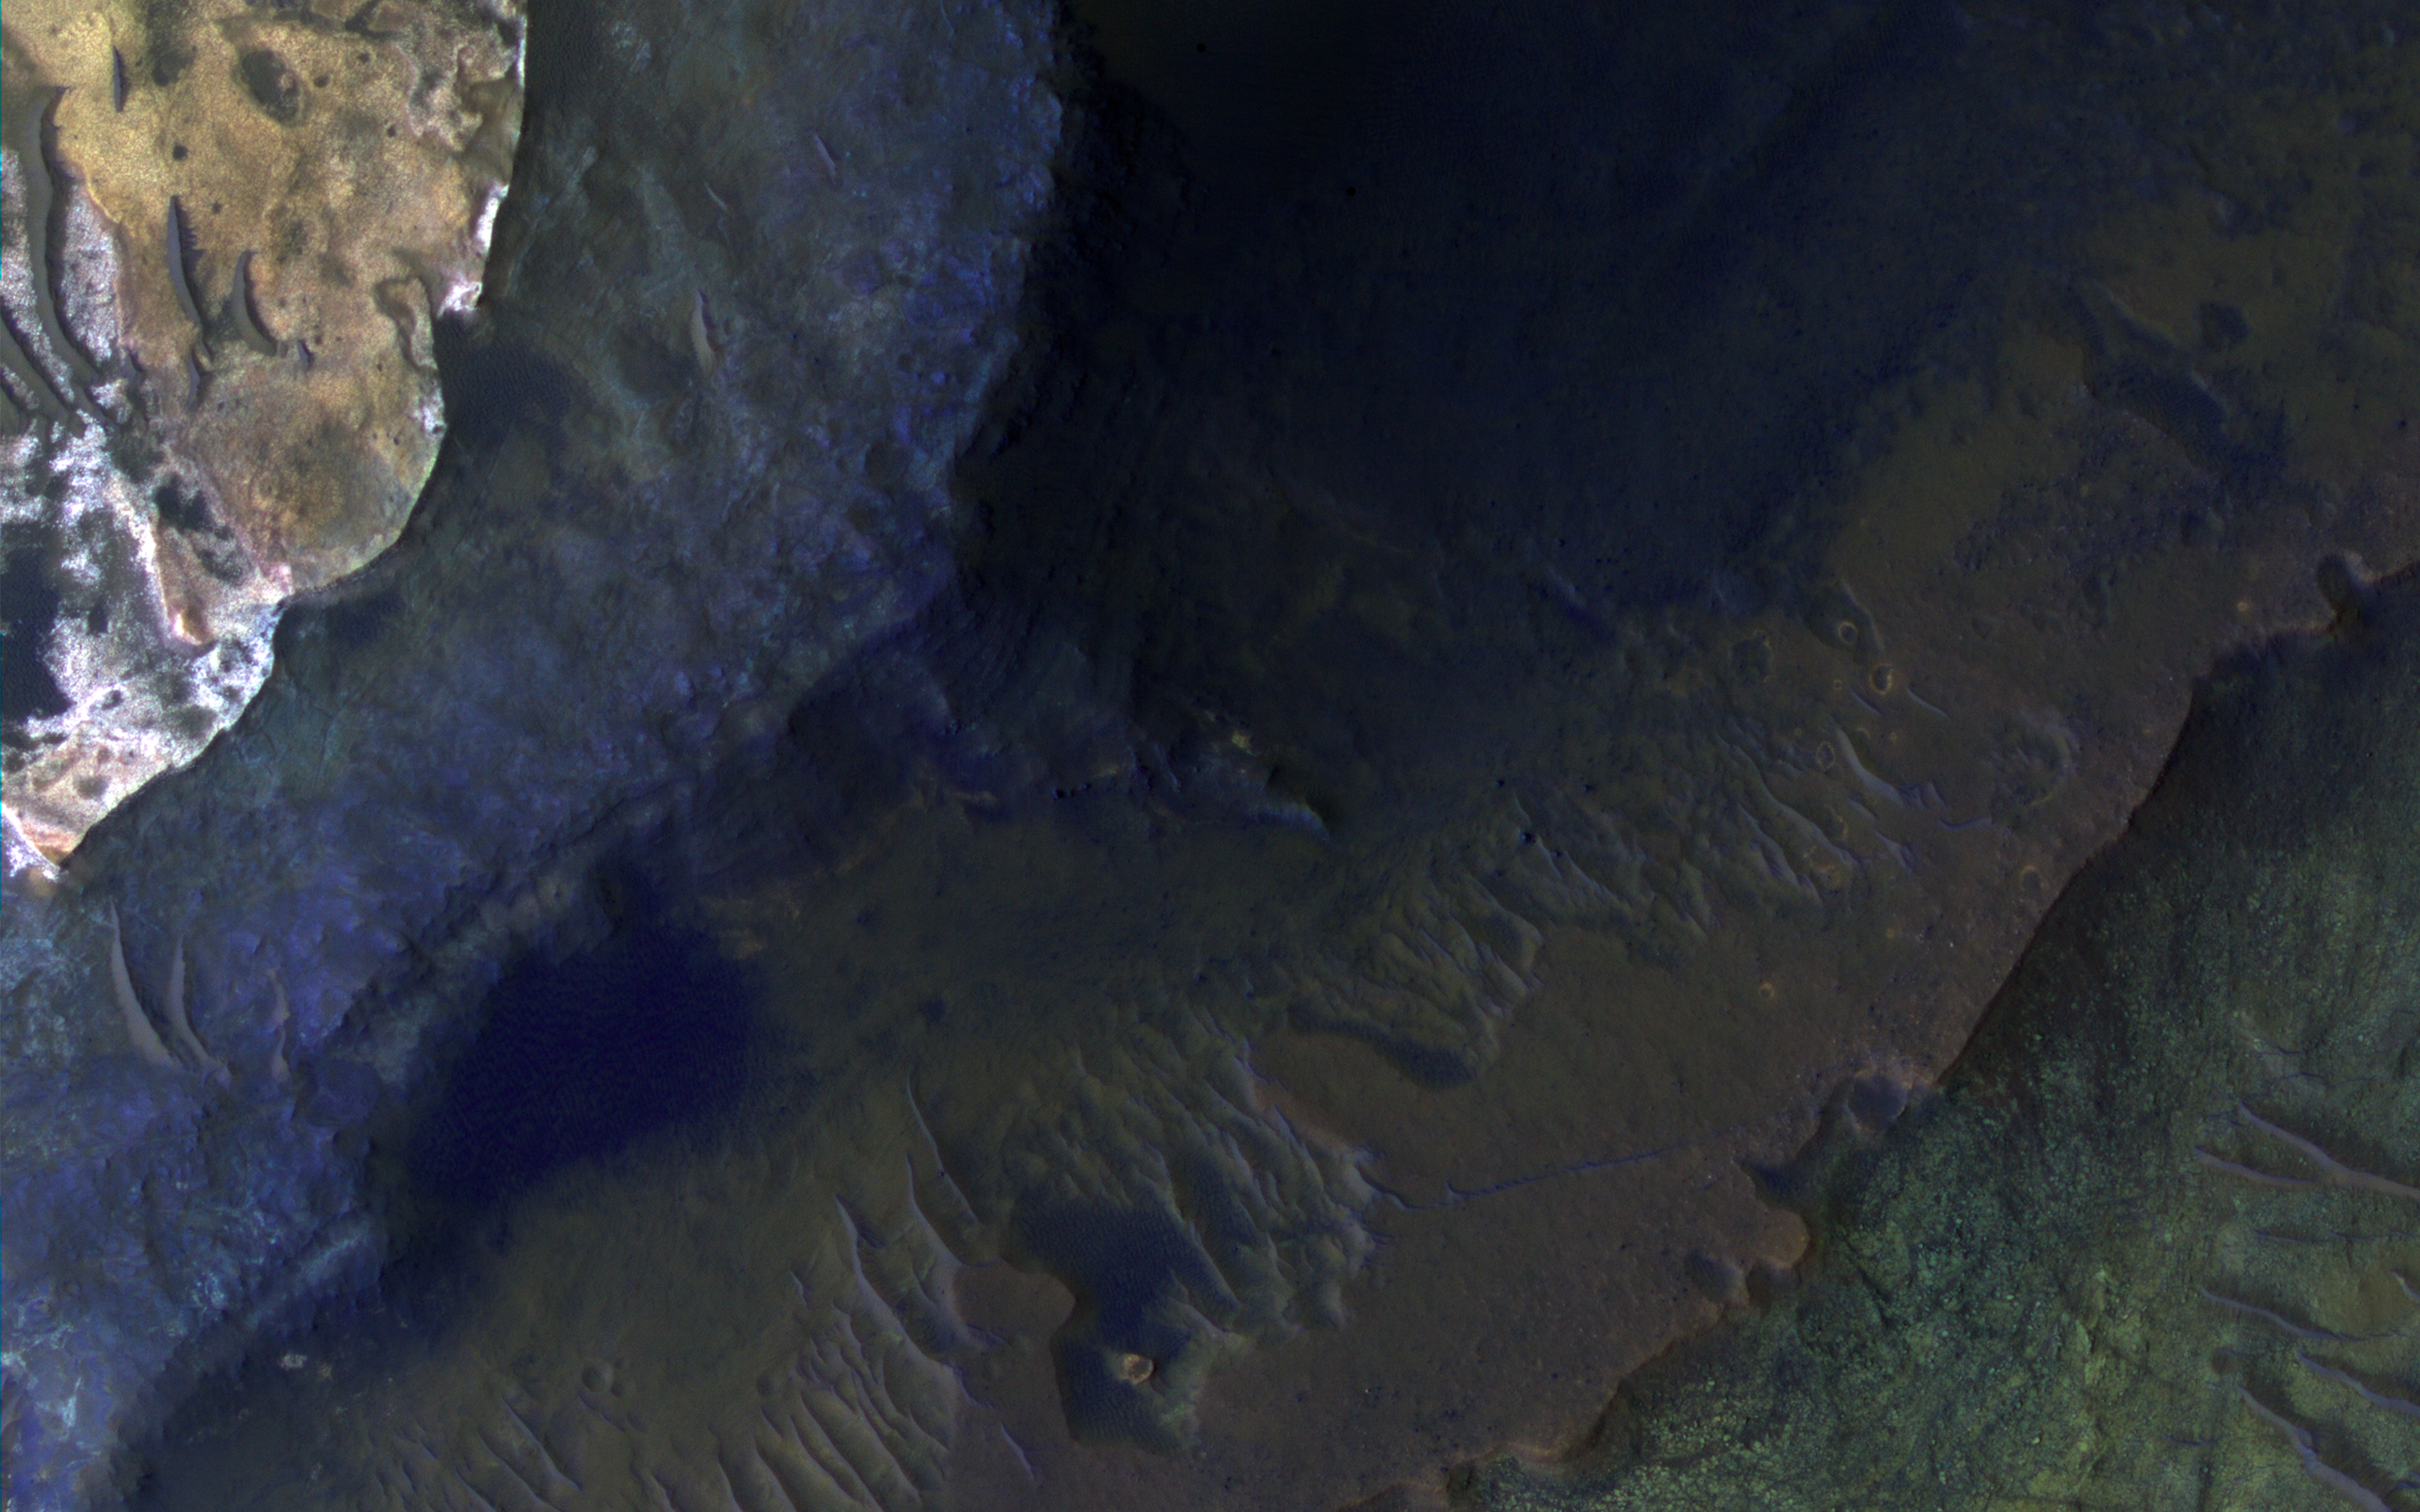

Hematite-Rich Deposits in Capri Chasma

Capri Chasma is located in the eastern portion of the Valles Marineris canyon system, the largest known canyon system in the Solar System. Deeply incised canyons such as this are excellent targets for studying the Martian crust, as the walls may reveal many distinct types of bedrock.

This section of the canyon was targeted by HiRISE based on a previous spectral detection of hematite-rich deposits in the area. Hematite, a common iron-oxide mineral, was first identified here by the Mars Global Surveyor Thermal Emission Spectrometer (TES). In this TES image, red pixels indicate higher abundances of hematite, while the blue and green pixels represent different types of volcanic rocks (e.g., basalt).

Hematite in the Meridiani Planum region was also detected with the TES instrument (which we can see with the bright red spot on the Global TES mineral map). As a consequence, Meridiani Planum was the first landing site selected on Mars due to the spectral detection of a mineral that may have formed in the presence of liquid water.

Shortly after landing, the Opportunity rover detected the presence of hematite in the form of concretions called “blueberries.” The blueberries are found in association with layers of sulfate salt-rich rocks. The salts are hypothesized to have formed through the raising and lowering of the groundwater table. During one such an event, the rock altered to form the hematite-rich blueberries. As the rock was eroded away, the more resistant hematite-rich blueberries were plucked out and concentrated on the plains as a “lag” deposit. Martian blueberries are observed to be scattered across the plains of Meridiani along Opportunity’s traverse from Eagle Crater to Endeavor Crater, where Opportunity continues to explore after its mission began over 10 years ago.

This infrared-color image close-up highlights what is possibly the hematite-rich deposits nestled between different types of bedrock terraces in Capri Chasma. The bluish terrace is likely volcanic in origin, possibly basaltic, whereas the greenish rocks remain unidentified.

The central reddish terrace is possibly where some of the hematite may be concentrated. The higher elevation terrace with the lighter-colored materials is likely a sulfate-rich rock (based on CRISM data in the area). Given the presence of both sulfate salts and hematite in this area, akin to the deposits and associations explored by the Opportunity rover in Meridiani Planum, it might be that these materials in Capri Chasma may share a similar origin.

The yellow rectangular box shown on the TES spectral map outlines the corresponding location of the HiRISE image. Although the outline does not appear to contain a high hematite abundance, we note that the lower resolution of TES (about 3 to 6 kilometers per pixel) may exclude smaller exposures and finer sub-pixel details not-yet captured, but could be with HiRISE. A follow-up observation by the CRISM spectrometer may reveal additional details and a spectral signature for hematite in the vicinity at a finer resolution than TES.

The University of Arizona, Tucson, operates HiRISE, which was built by Ball Aerospace & Technologies Corp., Boulder, Colo. NASA’s Jet Propulsion Laboratory, a division of Caltech in Pasadena, California, manages the Mars Reconnaissance Orbiter Project for NASA’s Science Mission Directorate, Washington.

Credit: NASA/JPL-Caltech/Univ. of Arizona